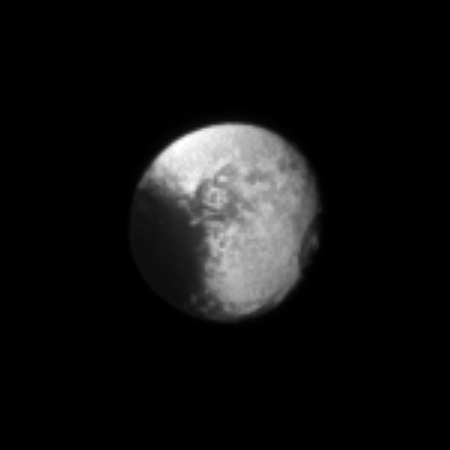

Oblate Iapetus

The oblate shape of the moon Iapetus is particularly noticeable in this portrait.

The two-toned surface of the moon Iapetus also stands out against the darkness of space in this image. See PIA11690 to learn more about the brightness dichotomy on Iapetus.

This view looks toward the Saturn-facing side of Iapetus (1,471 kilometers, or 914 miles across). North on Iapetus is up and rotated 26 degrees to the left.

Scale in the original image was 22 kilometers (14 miles) per pixel. The image was contrast enhanced and magnified by a factor of three to enhance the visibility of surface features. The image was taken in visible light with the Cassini spacecraft narrow-angle camera on Dec. 16, 2009. The view was acquired at a distance of approximately 3.6 million kilometers (2.2 million miles) from Iapetus and at a Sun-Iapetus-spacecraft, or phase, angle of 27 degrees.

The Cassini-Huygens mission is a cooperative project of NASA, the European Space Agency and the Italian Space Agency. The Jet Propulsion Laboratory, a division of the California Institute of Technology in Pasadena, manages the mission for NASA’s Science Mission Directorate, Washington, D.C. The Cassini orbiter and its two onboard cameras were designed, developed and assembled at JPL. The imaging operations center is based at the Space Science Institute in Boulder, Colo.

Credit: NASA/JPL/Space Science Institute